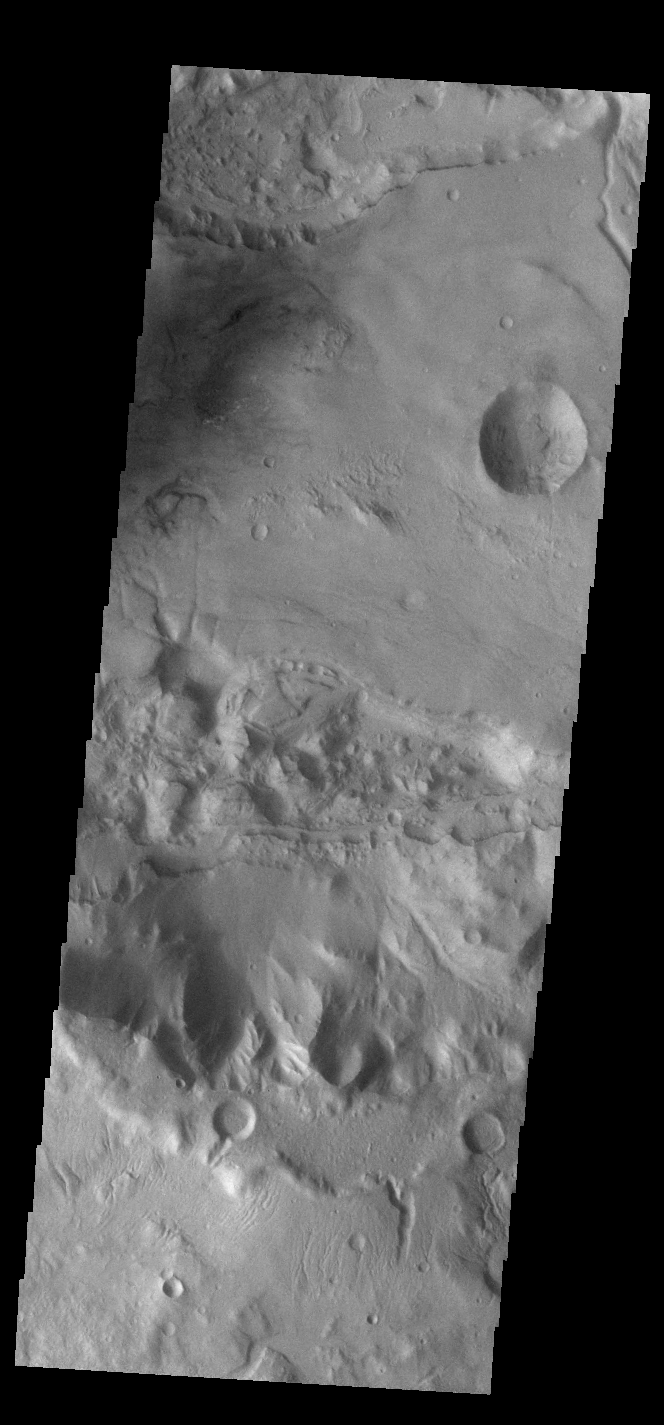

Sirenum Fossae

Today’s VIS image shows a portion of Sirenum Fossae. The linear features are tectonic graben. Graben are formed by extension of the crust and faulting. When large amounts of pressure or tension are applied to rocks on timescales that are fast enough that the rock cannot respond by deforming, the rock breaks along faults. In the case of a graben, two parallel faults are formed by extension of the crust and the rock in between the faults drops downward into the space created by the extension. Numerous sets of graben are visible in this THEMIS image, trending from north-northeast to south-southwest. Because the faults defining the graben are formed perpendicular to the direction of the applied stress, we know that extensional forces were pulling the crust apart in the west-northwest/east-southeast direction. The Sirenum Fossae graben are 2735km (1700 miles) long and stretch from eastern Terra Sirenum into western Daedalia Planum.

Credit: NASA/JPL-Caltech/ASU